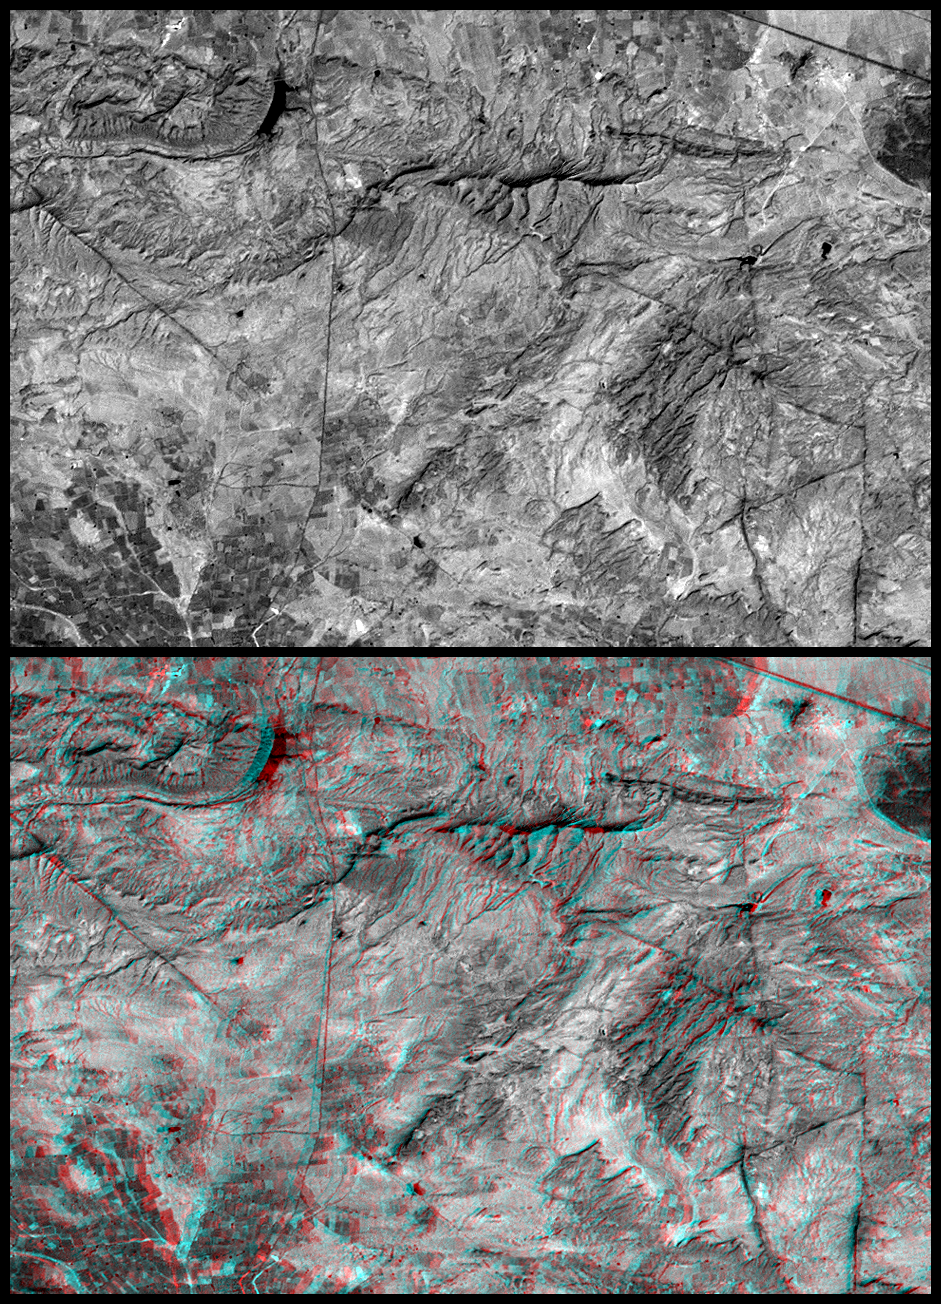

SRTM Anaglyph: Roads versus Dikes near Bhuj, India

These two images are two-dimensional (top) and three-dimensional (bottom) views of the same area, southeast of Bhuj, India. Together they demonstrate how NASA’s Shuttle Radar Topography Mission (SRTM) elevation models can be used to help in the interpretation of satellite imagery. The image was acquired by the Landsat 7 satellite. The top view is a standard panchromatic (visible and near infrared) satellite picture. The bottom view is the same scene projected into an anaglyph, based upon SRTM data. Anaglyphs are generated by creating two differing perspectives of a single satellite image, one perspective for each eye.

Note that there are several dark lines crossing parts of the image. Some of these lines are roads but some are geologic dikes. Dikes are sheet-like rocks formed when volcanic fluids intrude cracks in older host rocks. The intersections of these “sheets” with the topographic surface appear as linear or curvilinear traces across the terrain. The dikes traverse varied terrains and they intersect each other – much like roads. In the two dimensional view, roads and dikes are confusingly similar in appearance. However, in three dimensions, dikes can be seen to be ridge-forming features and geographically related to other geologic features (left and lower right of image). In contrast, roads generally traverse less rugged terrain and pass through ridge gaps (upper right and left center of image). Thus the added topographic information provided by SRTM greatly helps in the image interpretation.

The stereoscopic effect of this anaglyph was created by first draping a Landsat satellite image (taken just two weeks after the earthquake) over preliminary digital elevation data from the Shuttle Radar Topography Mission (SRTM), and then generating two differing perspectives, one for each eye. When viewed through special glasses, the result is a vertically exaggerated view of the Earth’s surface in its full three dimensions. Anaglyph glasses cover the left eye with a red filter and cover the right eye with a blue filter.

Landsat has been providing visible and infrared views of the Earth since 1972. SRTM elevation data matches the 30-meter (33-yard) resolution of most Landsat images and will substantially help in analyses of the large and growing Landsat image archive. The Landsat 7 Thematic Mapper image used here was provided to the SRTM project by the United States Geological Survey, Earth Resources Observation Systems (EROS) Data Center, Sioux Falls, South Dakota.

Elevation data used in this image was acquired by the Shuttle Radar Topography Mission (SRTM) aboard the Space Shuttle Endeavour, launched on February 11, 2000. SRTM used the same radar instrument that comprised the Spaceborne Imaging Radar-C/X-Band Synthetic Aperture Radar (SIR-C/X-SAR) that flew twice on the Space Shuttle Endeavour in 1994. SRTM was designed to collect three-dimensional measurements of the Earth’s surface. To collect the 3-D data, engineers added a 60-meter-long (200-foot) mast, installed additional C-band and X-band antennas, and improved tracking and navigation devices. The mission is a cooperative project between the National Aeronautics and Space Administration (NASA), the National Imagery and Mapping Agency (NIMA) of the U.S. Department of Defense (DoD), and the German and Italian space agencies. It is managed by NASA’s Jet Propulsion Laboratory, Pasadena, CA, for NASA’s Earth Science Enterprise,Washington, DC.

Size: 13.8 x 9.6 kilometers ( 8.6 x 5.9 miles)
Location: 23.2 deg. North lat., 69.8 deg. East lon.
Orientation: North toward the top
Image Data: Landsat Panchromatic Band (visible and near infrared)
Date Acquired: February 2000 (SRTM), February 9, 2001 (Landsat)

Credit: NASA/JPL/NIMA